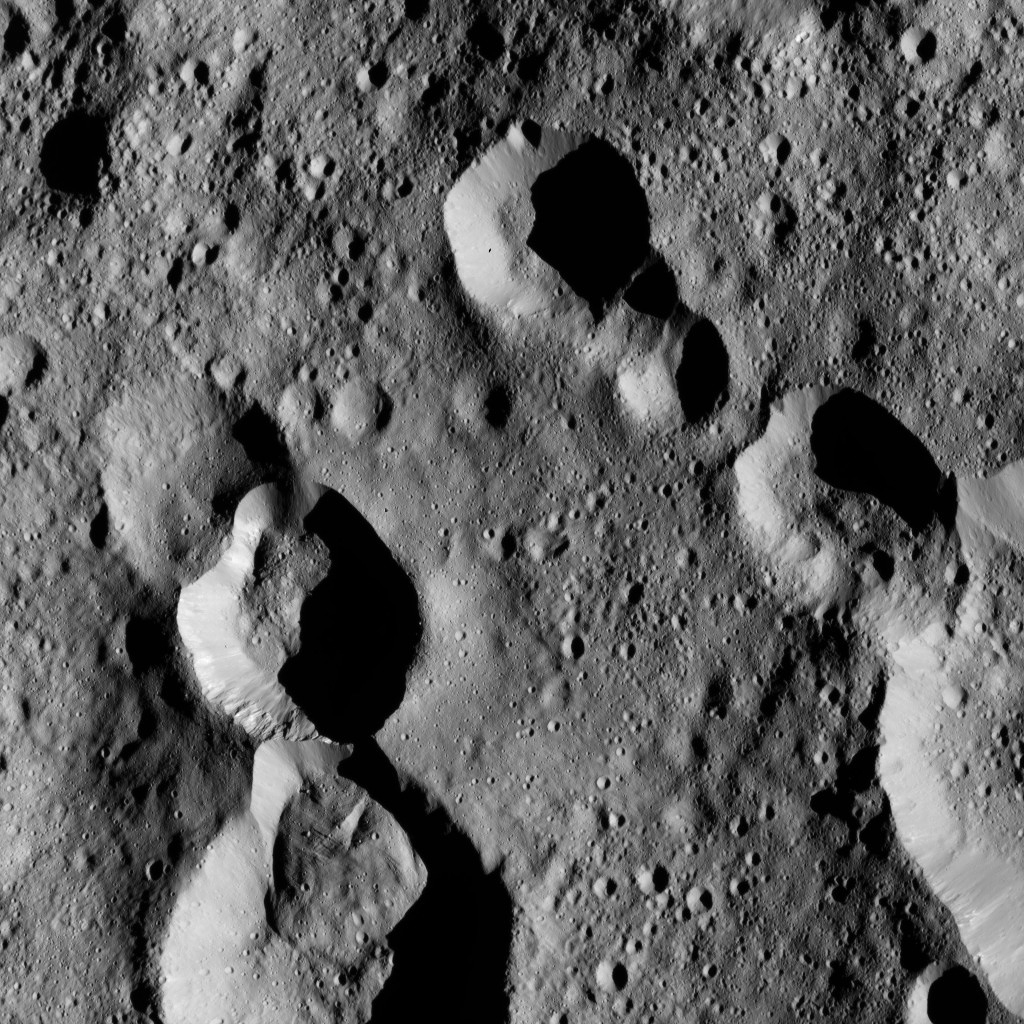

Dawn LAMO Image 167

This view from NASA’s Dawn spacecraft shows cratered terrain at 59 degrees north latitude, 89 degrees east longitude on Ceres, just east of the large crater named Omonga.

Dawn took this image on June 1, 2016, from its low-altitude mapping orbit, at a distance of about 240 miles (385 kilometers) above the surface. The image resolution is 120 feet (35 meters) per pixel.

Dawn’s mission is managed by JPL for NASA’s Science Mission Directorate in Washington. Dawn is a project of the directorate’s Discovery Program, managed by NASA’s Marshall Space Flight Center in Huntsville, Alabama. UCLA is responsible for overall Dawn mission science. Orbital ATK, Inc., in Dulles, Virginia, designed and built the spacecraft. The German Aerospace Center, the Max Planck Institute for Solar System Research, the Italian Space Agency and the Italian National Astrophysical Institute are international partners on the mission team.

Credit: NASA/JPL-Caltech/UCLA/MPS/DLR/IDA